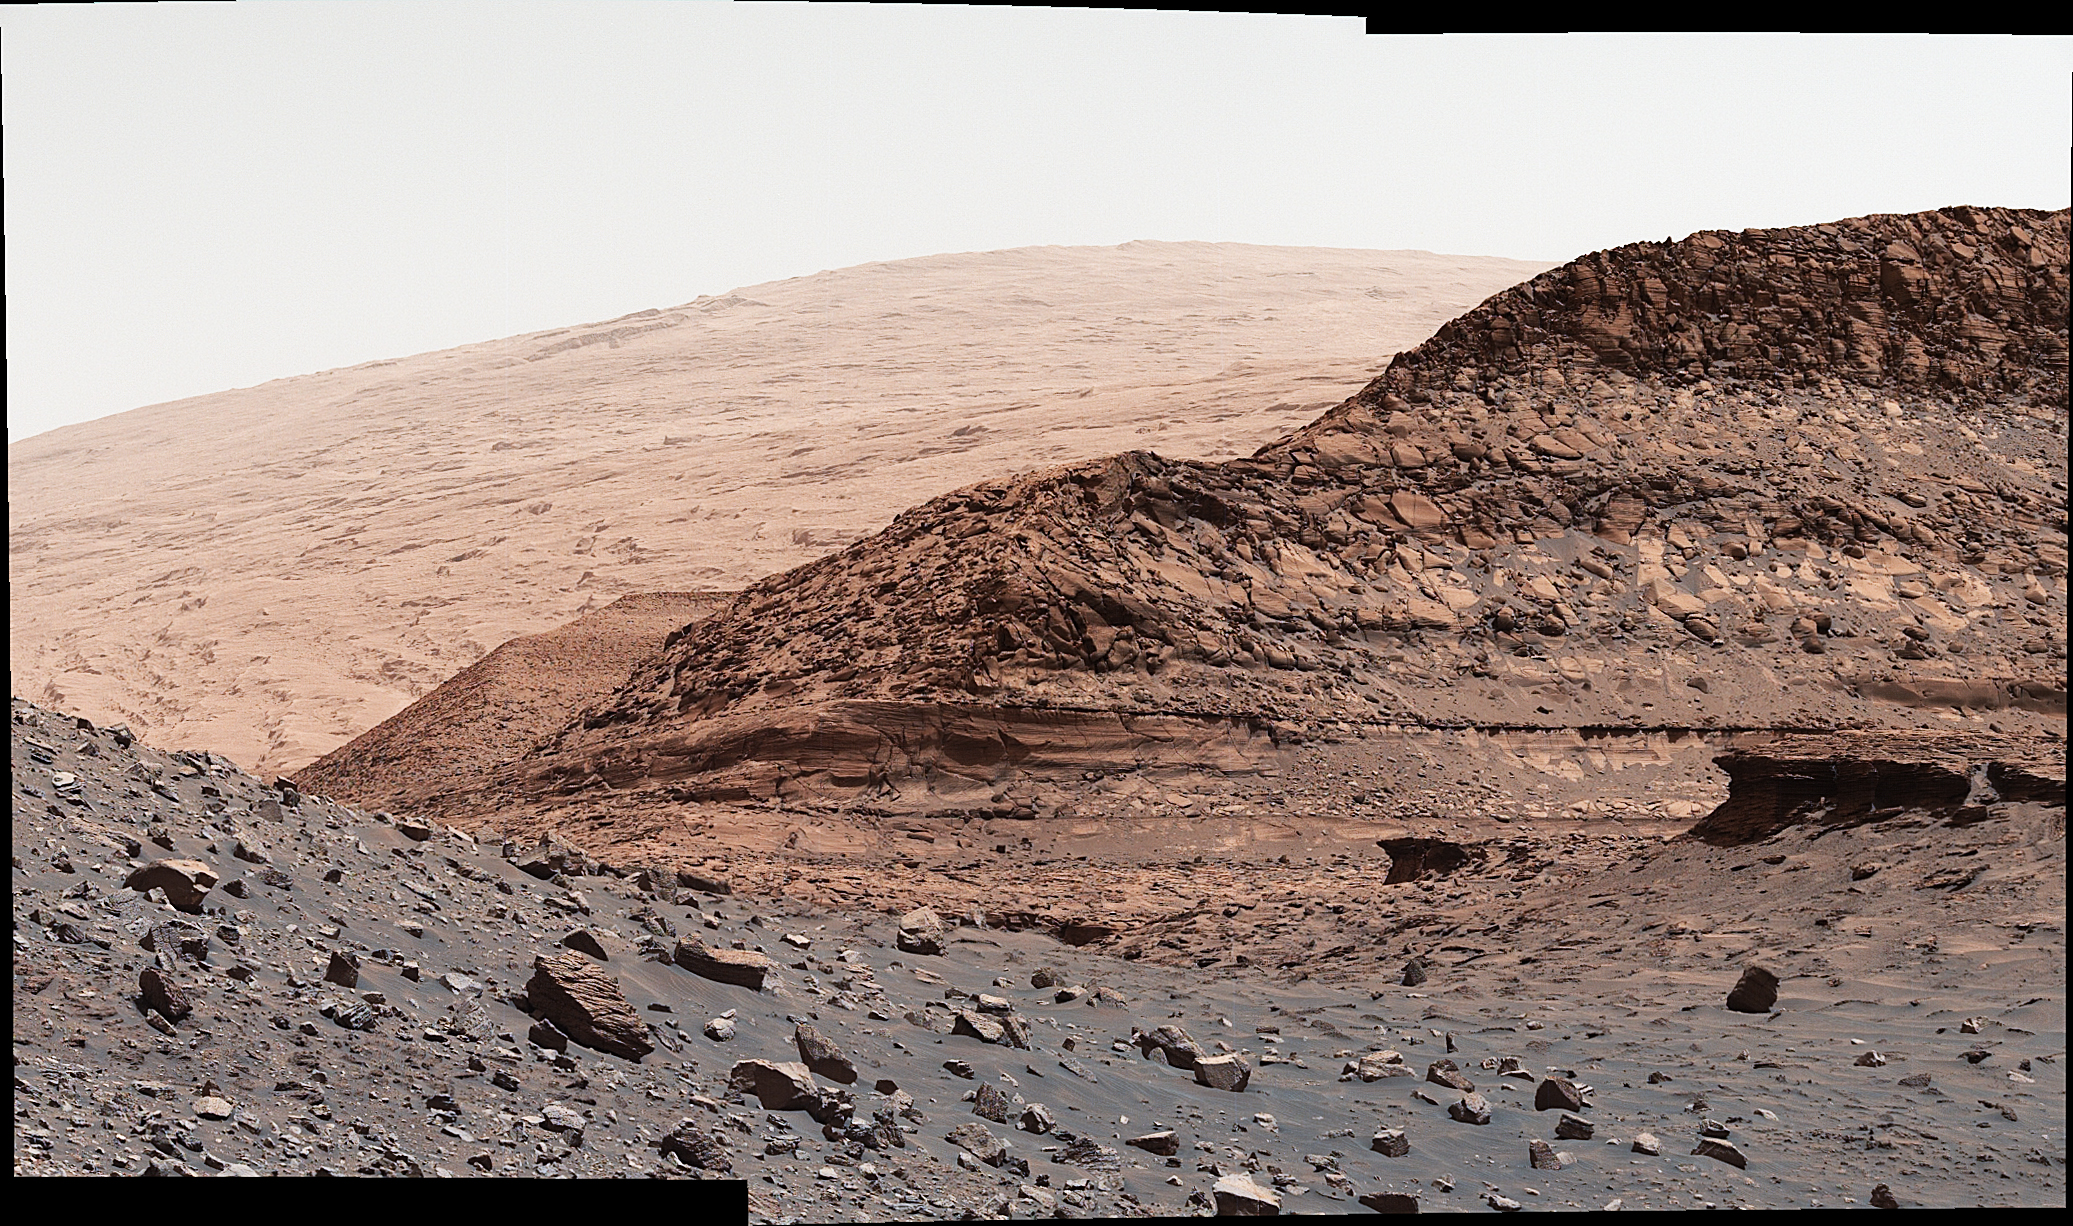

Curiosity’s Close-Up of Rocks in Paraitepuy Pass

NASA’s Curiosity Mars rover used its Mast Camera, or Mastcam, to capture geologic details within “Paraitepuy Pass,” a sandy, hill-lined area the rover traversed to reach the “sulfate-bearing unit” in August 2022. In the this scene is a hill nicknamed “Orinoco” within the sulfate region, and upper Mount Sharp in the distance. This image was taken on Aug. 15, 2022, the 3,564rd Martian day, or sol, of the mission.

This scene is made up of three individual images that were stitched together once they were sent back to Earth. The color has been adjusted to match the lighting conditions as the human eye would perceive them on Earth.

Curiosity was built by NASA’s Jet Propulsion Laboratory, which is managed by Caltech in Pasadena, California. JPL leads the mission on behalf of NASA’s Science Mission Directorate in Washington. Malin Space Science Systems in San Diego built and operates Mastcam.

Credit: NASA/JPL-Caltech/MSSS